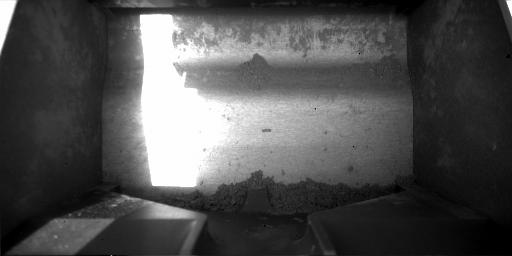

Rasped Soil Sample in Phoenix Scoop

This image, taken by NASA’s Phoenix Mars Lander’s Robotic Arm Camera on Sol 50, the 50th day of the mission, July 15, 2008, shows material collected in the lander’s scoop from the rasping activity on the Martian surface.

The collected material, believed to be icy soil, is near the bottom of the image. The width of the scoop is 8.5 centimeters (3.3 inches).

The Phoenix Mission is led by the University of Arizona, Tucson, on behalf of NASA. Project management of the mission is led by NASA’s Jet Propulsion Laboratory, Pasadena, Calif. Spacecraft development is by Lockheed Martin Space Systems, Denver.

Photojournal Note: As planned, the Phoenix lander, which landed May 25, 2008 23:53 UTC, ended communications in November 2008, about six months after landing, when its solar panels ceased operating in the dark Martian winter.

Credit: NASA/JPL-Caltech/University of Arizona/Texas A&M University